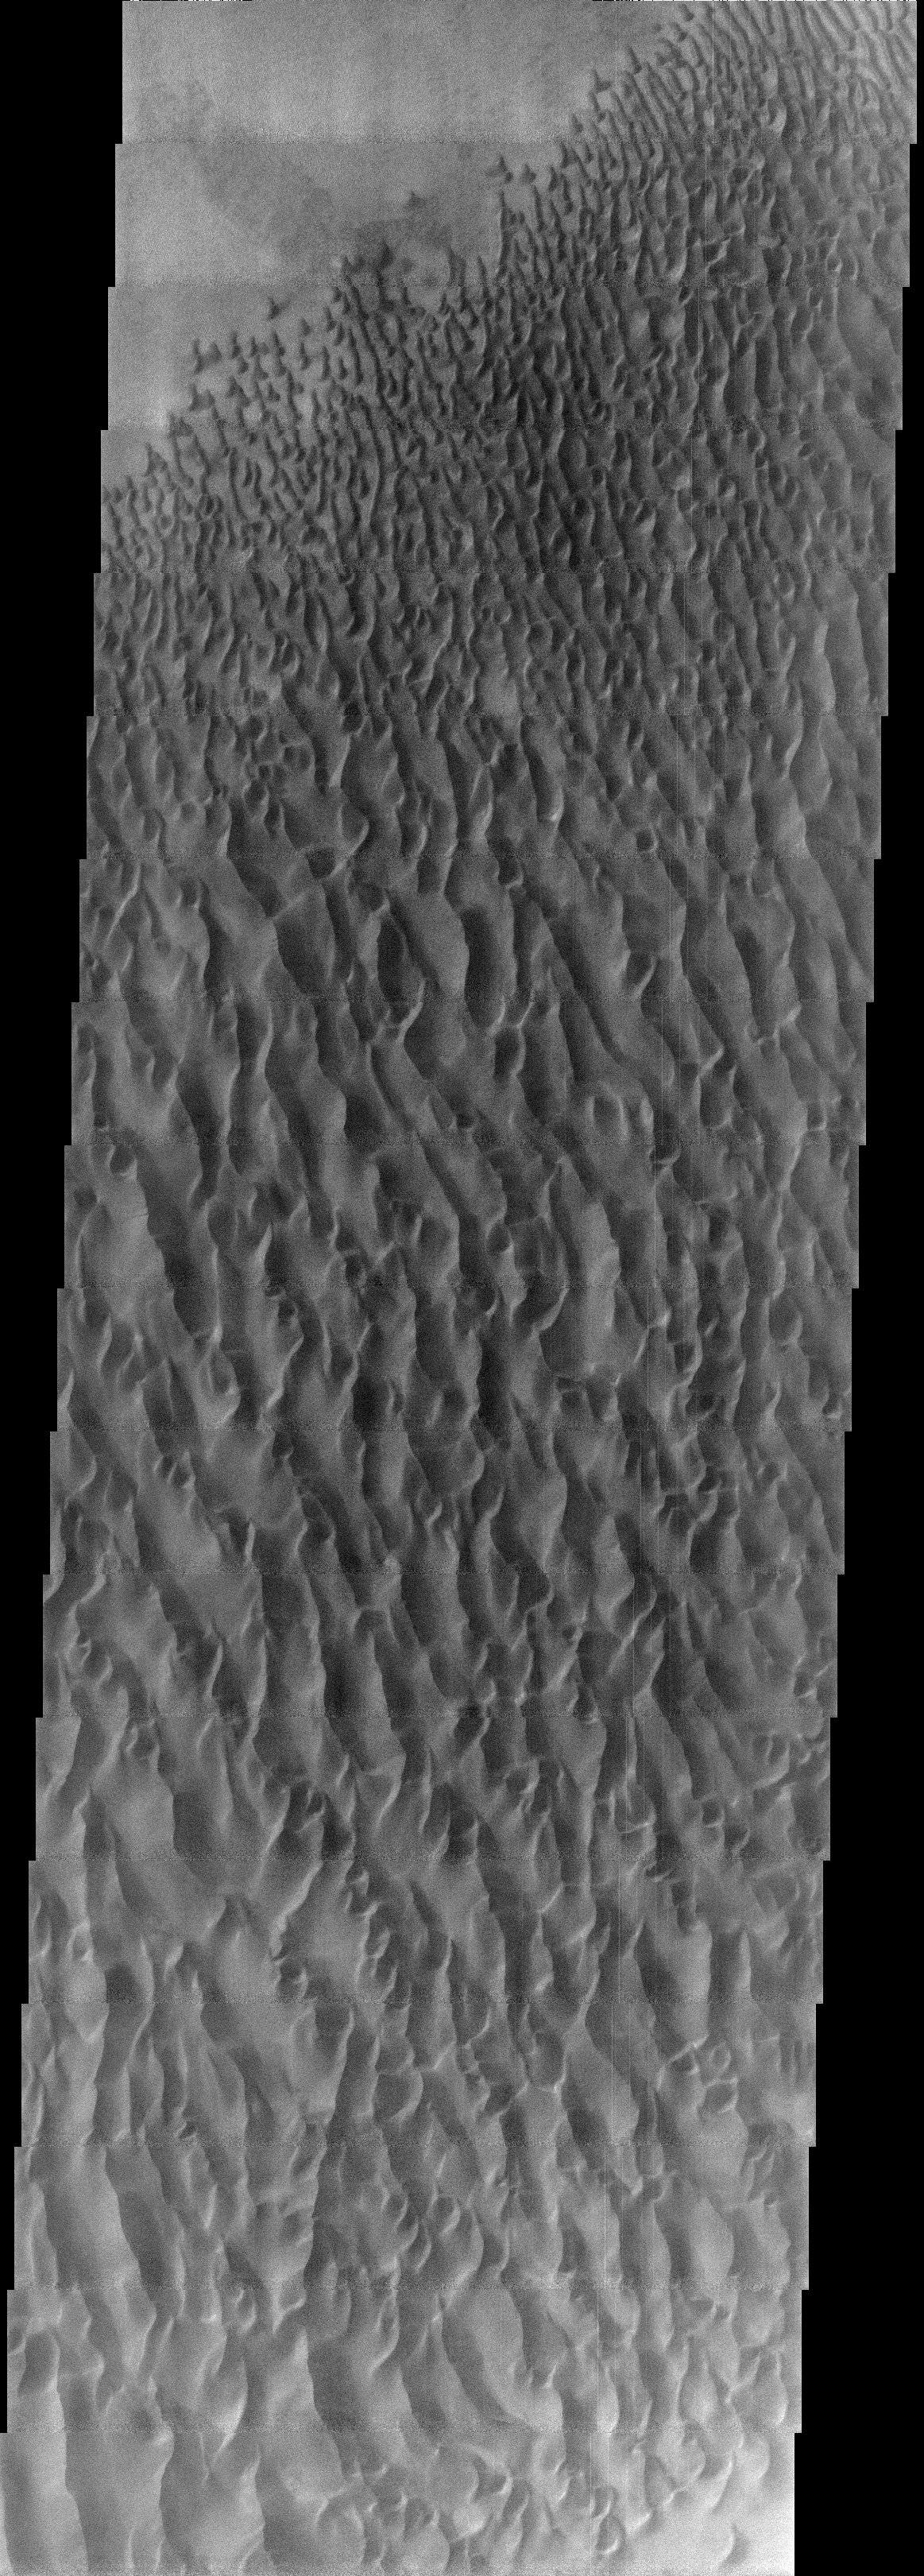

Proctor Crater Dunes

This image, located near 30E and 47.5S, displays sand dunes within Proctor Crater. These dunes are composed of basaltic sand that has collected in the bottom of the crater. The topographic depression of the crater forms a sand trap that prevents the sand from escaping. Dune fields are common in the bottoms of craters on Mars and appear as dark splotches that lean up against the downwind walls of the craters. Dunes are useful for studying both the geology and meteorology of Mars. The sand forms by erosion of larger rocks, but it is unclear when and where this erosion took place on Mars or how such large volumes of sand could be formed. The dunes also indicate the local wind directions by their morphology. In this case, there are few clear slipfaces that would indicate the downwind direction. The crests of the dunes also typically run north-south in the image. This dune form indicates that there are probably two prevailing wind directions that run east and west (left to right and right to left).

Note: this THEMIS visual image has not been radiometrically nor geometrically calibrated for this preliminary release. An empirical correction has been performed to remove instrumental effects. A linear shift has been applied in the cross-track and down-track direction to approximate spacecraft and planetary motion. Fully calibrated and geometrically projected images will be released through the Planetary Data System in accordance with Project policies at a later time.

NASA’s Jet Propulsion Laboratory manages the 2001 Mars Odyssey mission for NASA’s Office of Space Science, Washington, D.C. The Thermal Emission Imaging System (THEMIS) was developed by Arizona State University, Tempe, in collaboration with Raytheon Santa Barbara Remote Sensing. The THEMIS investigation is led by Dr. Philip Christensen at Arizona State University. Lockheed Martin Astronautics, Denver, is the prime contractor for the Odyssey project, and developed and built the orbiter. Mission operations are conducted jointly from Lockheed Martin and from JPL, a division of the California Institute of Technology in Pasadena.

Credit: NASA/JPL/Arizona State University